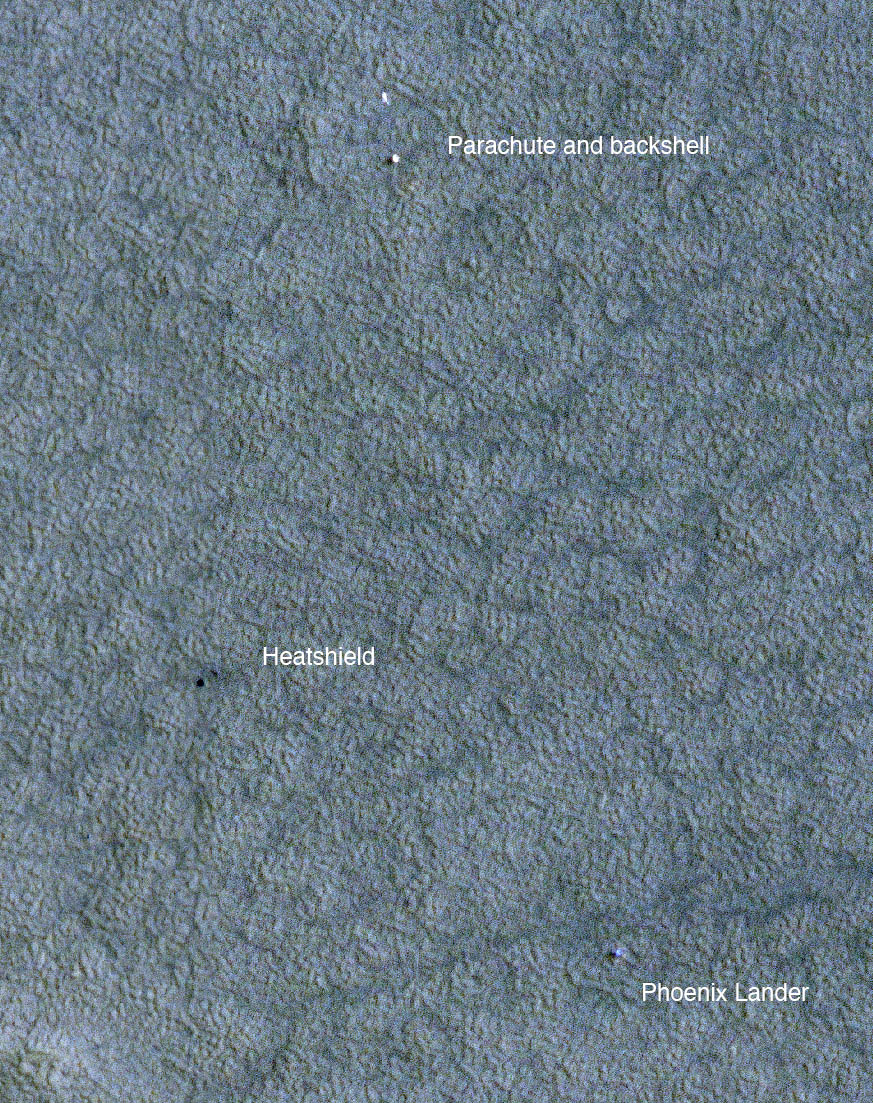

A Change of Seasons at Phoenix Site

Summer turned to autumn for the Phoenix Mars Lander on December 26, 2008. This image, taken on December 21 by the High Resolution Imaging Science Experiment (HiRISE) camera on NASA’s Mars Reconnaissance Orbiter, shows the lander during the last waning days of northern hemisphere summer.

The image was acquired at 3:31 pm Local Mars Solar Time when the sun was 14 degrees above the horizon. The image is false color, but appears bluish due to atmospheric haze. Frost is not yet apparent here during the middle afternoon. This is the first image targeted to the lander since it ceased activity, and is one of a series of images designed to monitor the Phoenix landing site for changes over time due to atmospheric haze, deposition or removal of dust, or formation of frost as winter approaches.

The image is a portion of a HiRISE image catalogued as ESP_011268_2485/ and centered at 68.2 degrees north latitude, 234.3 degrees east longitude.

NASA’s Jet Propulsion Laboratory, a division of the California Institute of Technology in Pasadena, manages the Mars Reconnaissance Orbiter for NASA’s Science Mission Directorate, Washington. Lockheed Martin Space Systems, Denver, is the prime contractor for the project and built the spacecraft. The High Resolution Imaging Science Experiment is operated by the University of Arizona, Tucson, and the instrument was built by Ball Aerospace & Technologies Corp., Boulder, Colo.

Credit: NASA/JPL-Caltech/University of Arizona